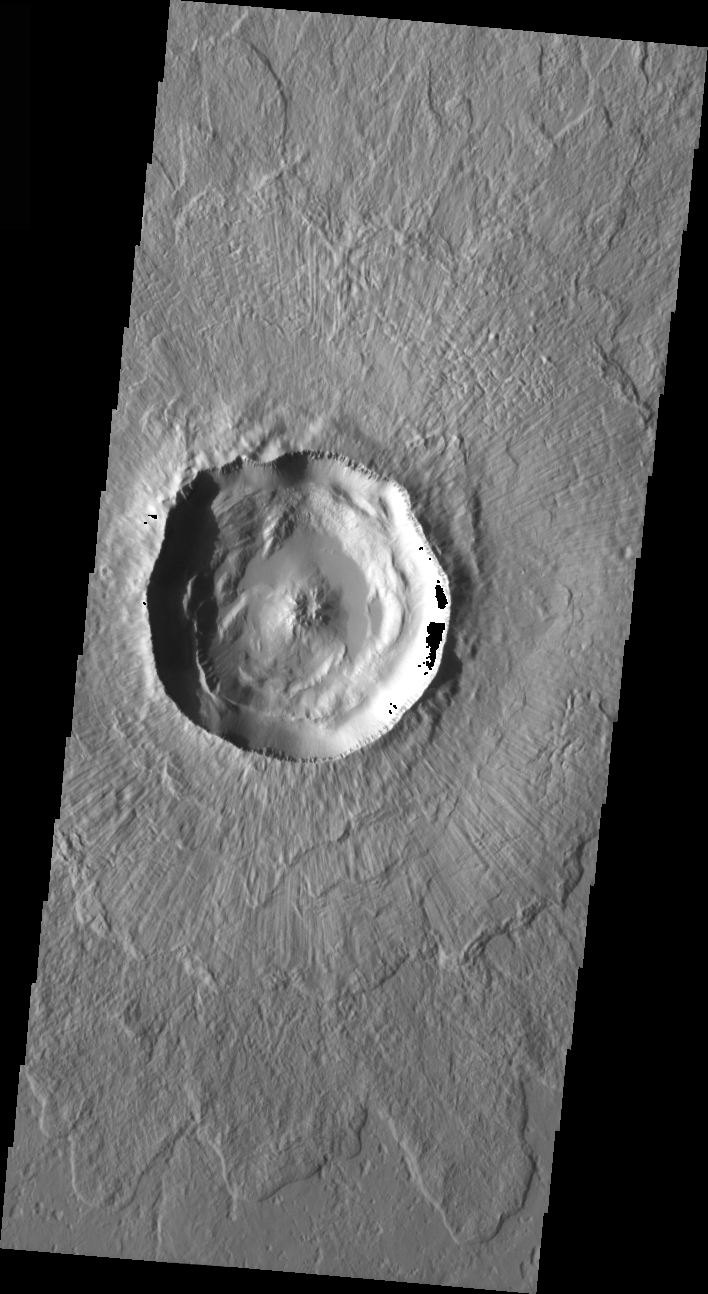

Typical Crater

Released 19 March 2004

The Odyssey spacecraft has completed a full Mars year of observations of the red planet. For the next several weeks the Image of the Day will look back over this first mars year. It will focus on four themes: 1) the poles – with the seasonal changes seen in the retreat and expansion of the caps; 2) craters – with a variety of morphologies relating to impact materials and later alteration, both infilling and exhumation; 3) channels – the clues to liquid surface flow; and 4) volcanic flow features. While some images have helped answer questions about the history of Mars, many have raised new questions that are still being investigated as Odyssey continues collecting data as it orbits Mars.

This daytime VIS image was collected on February 15, 2003 during the northern summer season. This image shows what a typical crater would look like.

Image information: VIS instrument. Latitude 54.7, Longitude 190.7 East (169.3 West). 19 meter/pixel resolution.

Note: this THEMIS visual image has not been radiometrically nor geometrically calibrated for this preliminary release. An empirical correction has been performed to remove instrumental effects. A linear shift has been applied in the cross-track and down-track direction to approximate spacecraft and planetary motion. Fully calibrated and geometrically projected images will be released through the Planetary Data System in accordance with Project policies at a later time.

NASA’s Jet Propulsion Laboratory manages the 2001 Mars Odyssey mission for NASA’s Office of Space Science, Washington, D.C. The Thermal Emission Imaging System (THEMIS) was developed by Arizona State University, Tempe, in collaboration with Raytheon Santa Barbara Remote Sensing. The THEMIS investigation is led by Dr. Philip Christensen at Arizona State University. Lockheed Martin Astronautics, Denver, is the prime contractor for the Odyssey project, and developed and built the orbiter. Mission operations are conducted jointly from Lockheed Martin and from JPL, a division of the California Institute of Technology in Pasadena.

Credit: NASA/JPL/Arizona State University